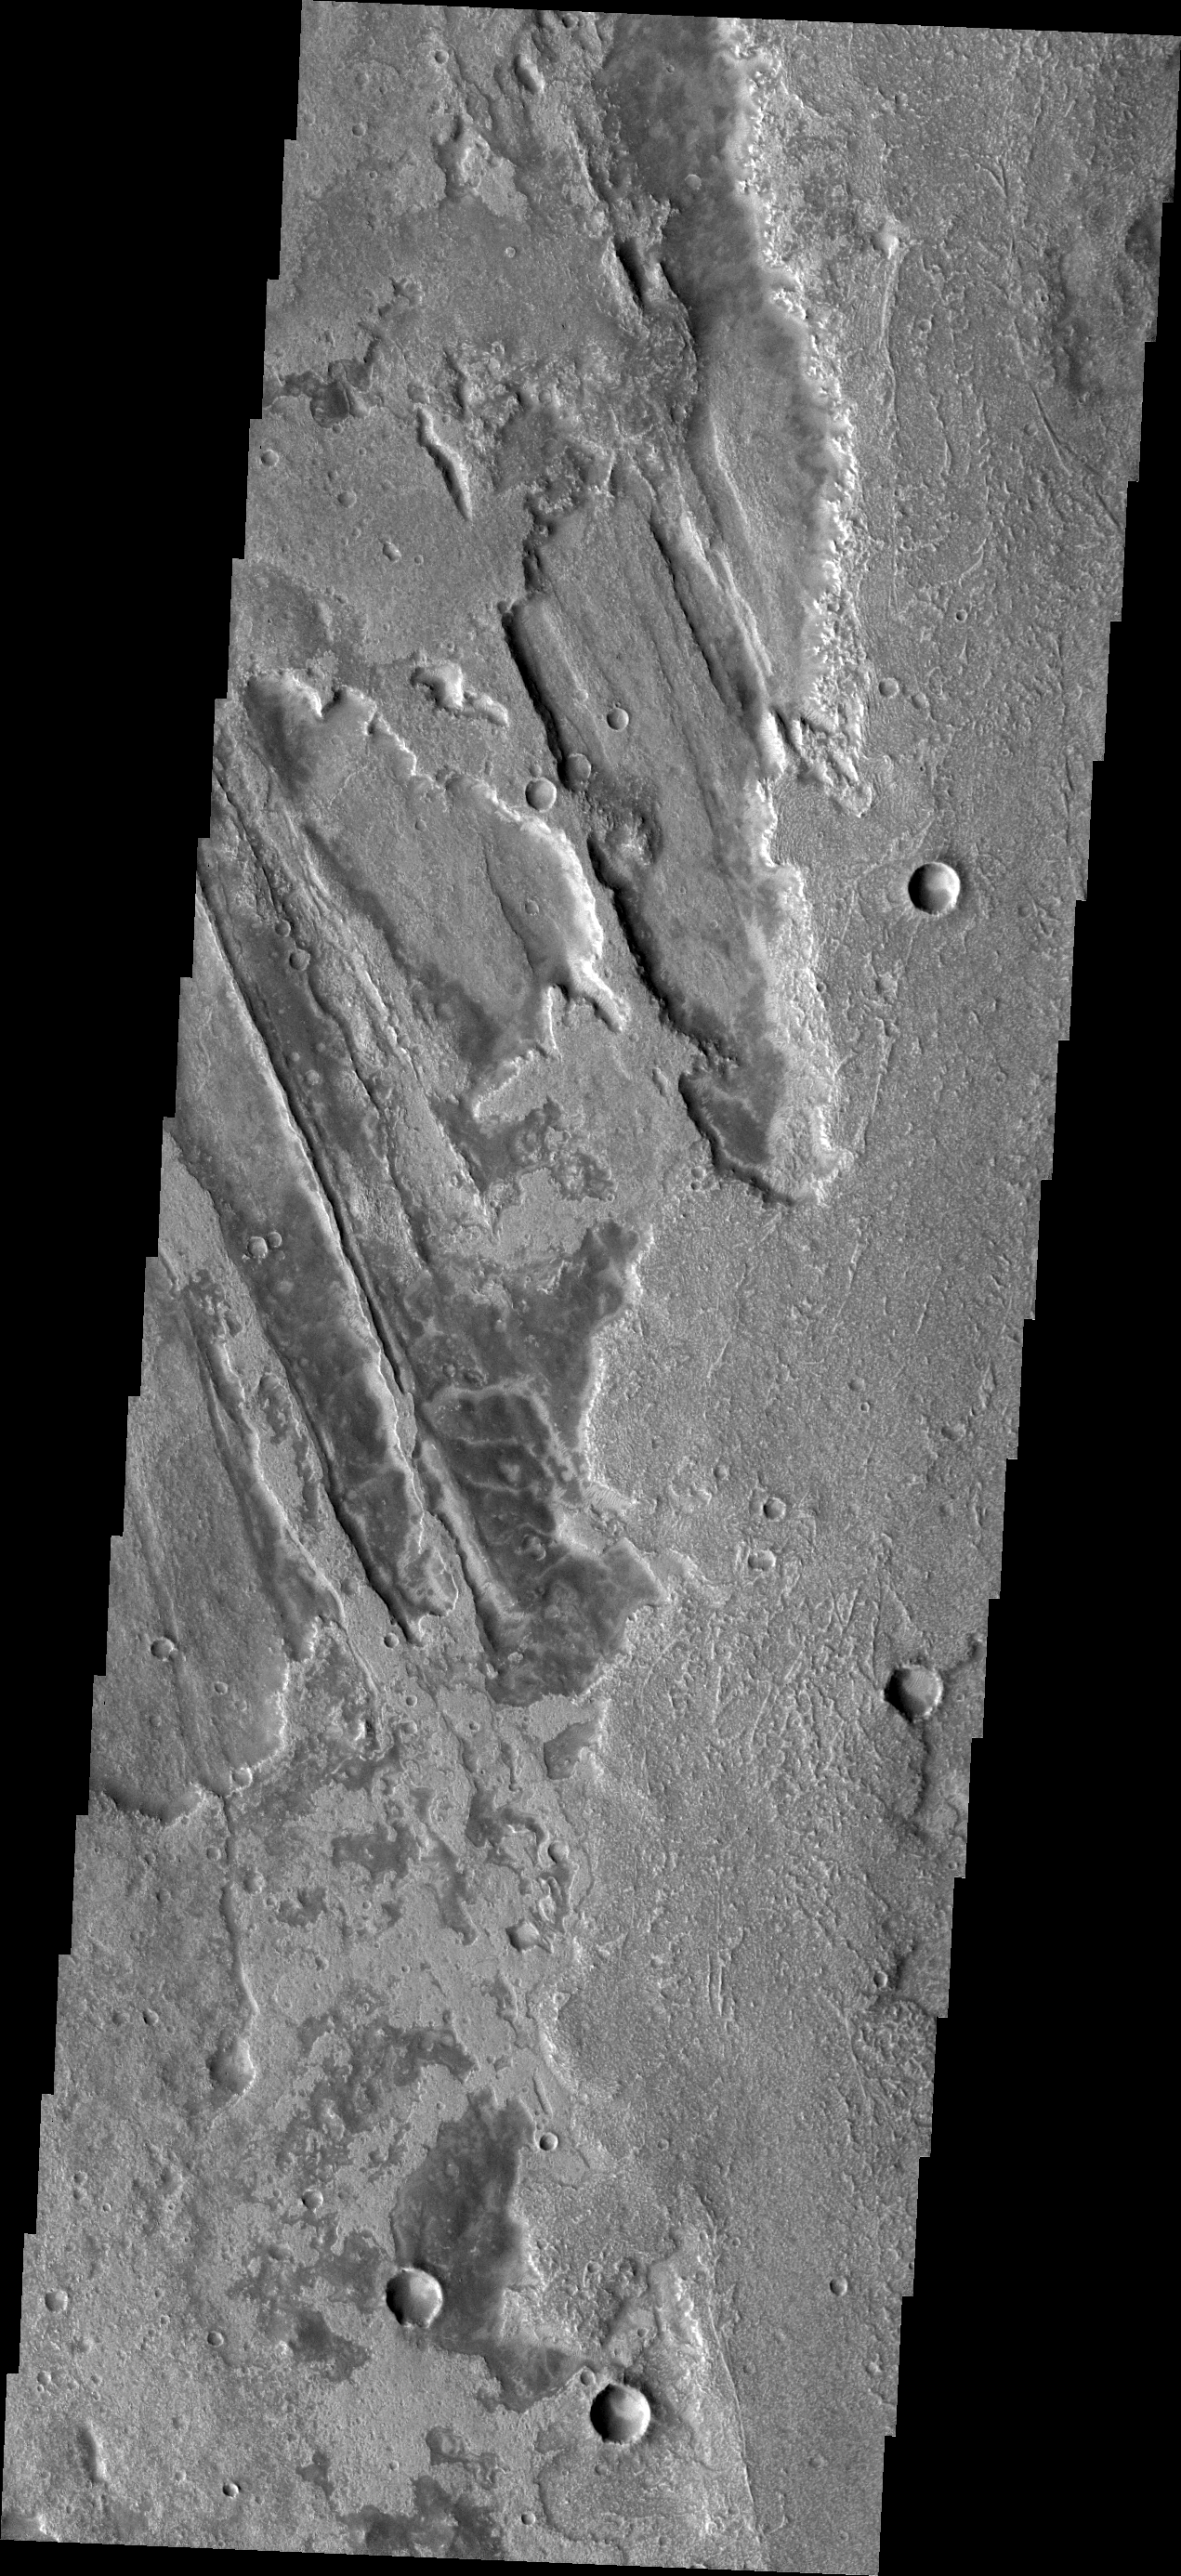

Flow Complexity

This VIS image of southern Syria Planum shows the complex relationship between the lava flows and the ridges and fractures of Claritas Fossae.

Image information: VIS instrument. Latitude -20.0N, Longitude 258.3E. 18 meter/pixel resolution.

Please see the THEMIS Data Citation Note for details on crediting THEMIS images.

Note: this THEMIS visual image has not been radiometrically nor geometrically calibrated for this preliminary release. An empirical correction has been performed to remove instrumental effects. A linear shift has been applied in the cross-track and down-track direction to approximate spacecraft and planetary motion. Fully calibrated and geometrically projected images will be released through the Planetary Data System in accordance with Project policies at a later time.

NASA’s Jet Propulsion Laboratory manages the 2001 Mars Odyssey mission for NASA’s Office of Space Science, Washington, D.C. The Thermal Emission Imaging System (THEMIS) was developed by Arizona State University, Tempe, in collaboration with Raytheon Santa Barbara Remote Sensing. The THEMIS investigation is led by Dr. Philip Christensen at Arizona State University. Lockheed Martin Astronautics, Denver, is the prime contractor for the Odyssey project, and developed and built the orbiter. Mission operations are conducted jointly from Lockheed Martin and from JPL, a division of the California Institute of Technology in Pasadena.

Credit: NASA/JPL/ASU